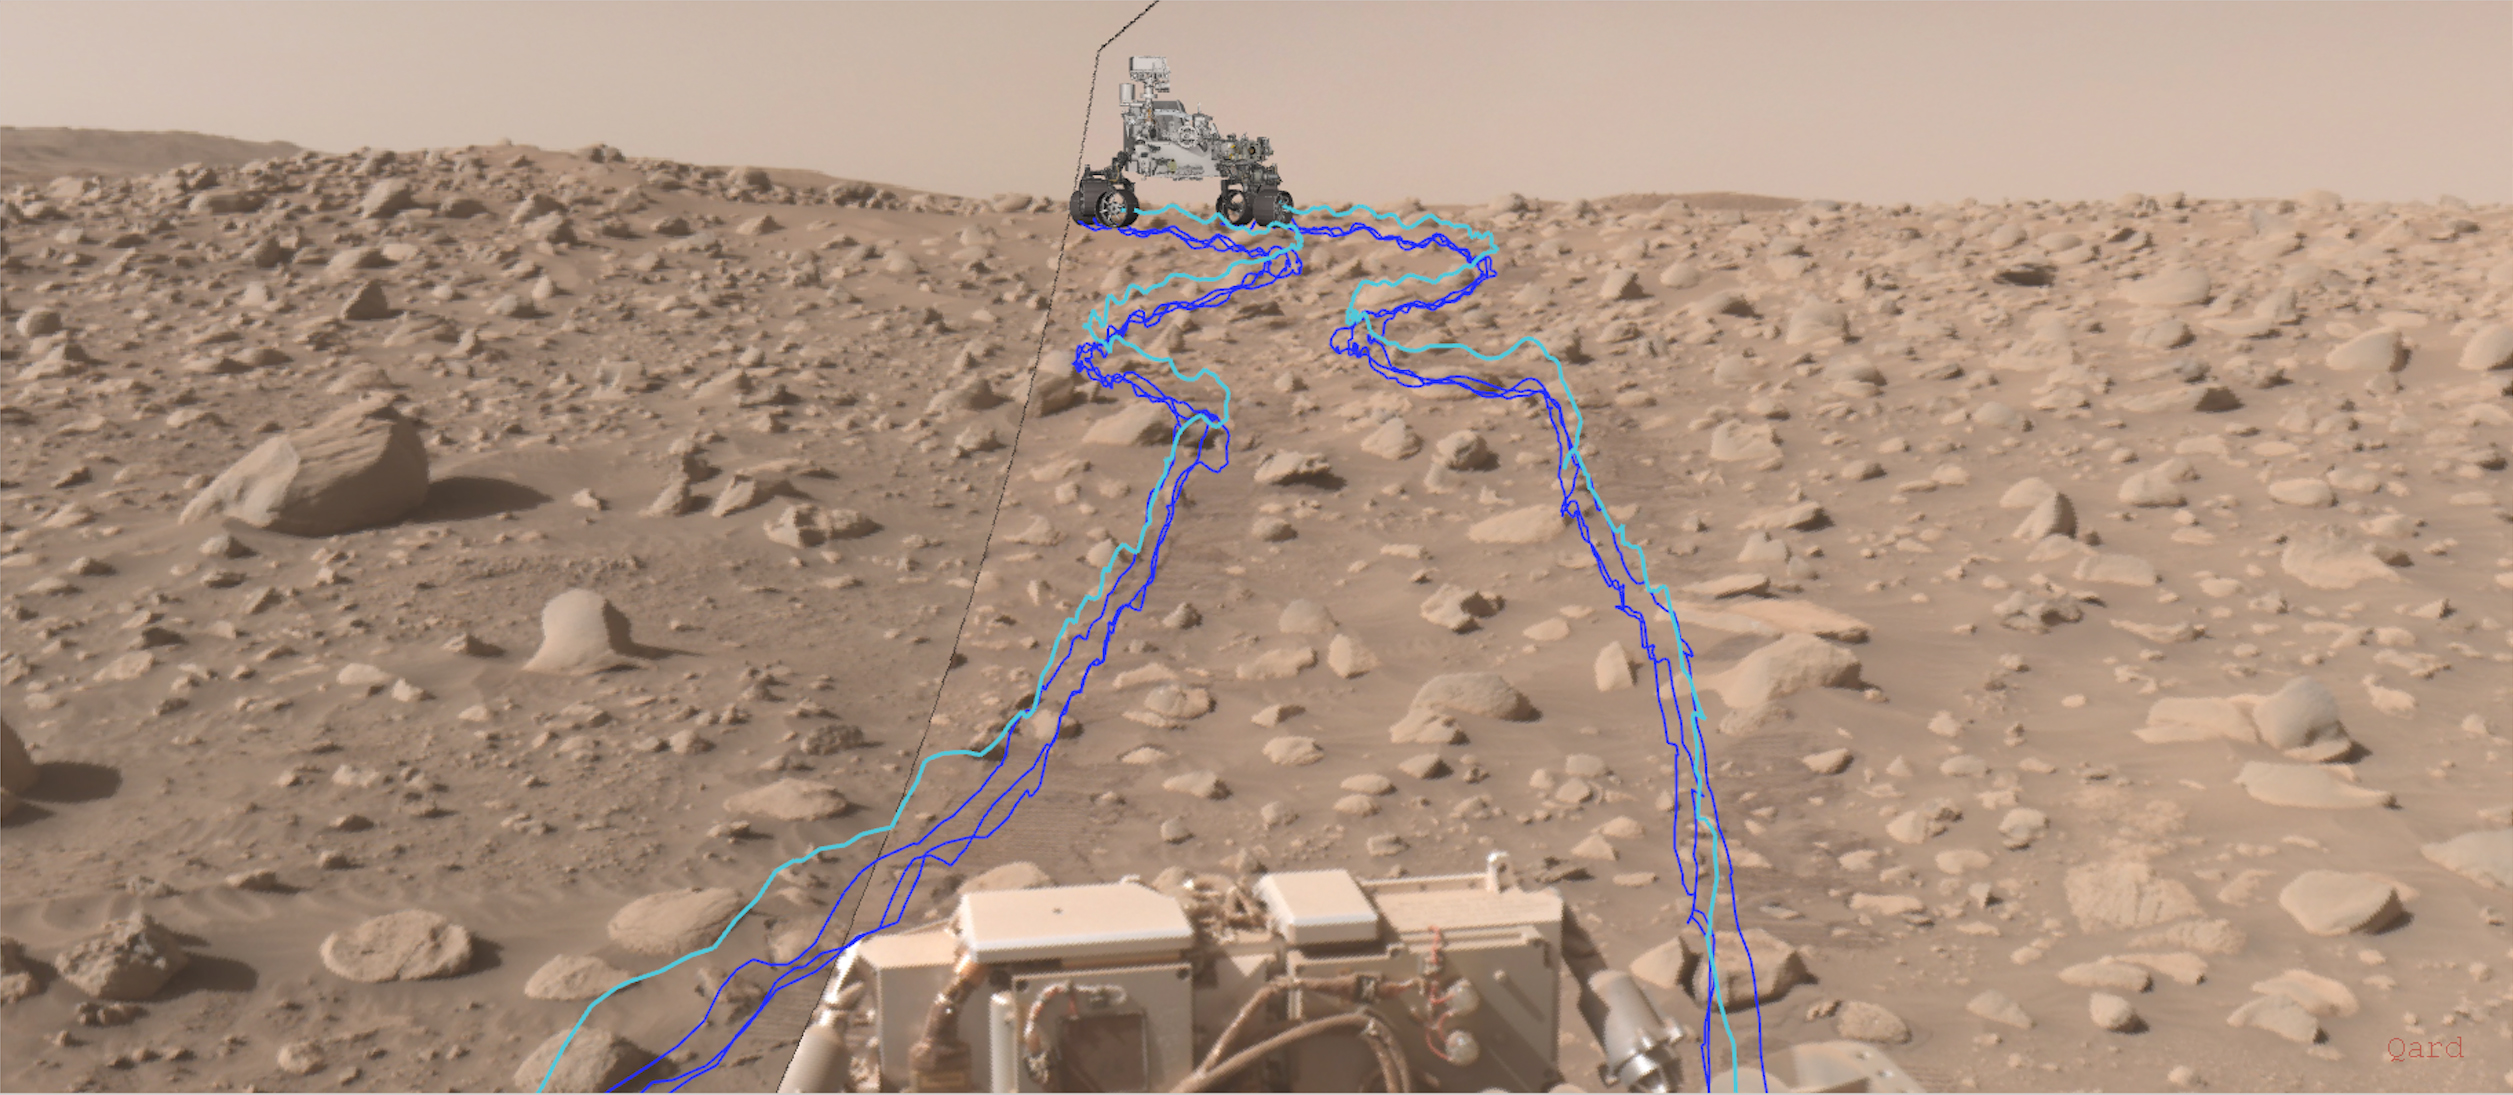

Perseverance’s AutoNav Leads the Way

This annotated composite image shows the path NASA’s Perseverance Mars rover took through a dense section of boulders. It was acquired on June 29, 2023, the 838th day, or sol, of the mission, by one of the rover’s navigation cameras and was annotated using the Robot Sequencing and Visualization Program. The pale blue line indicates the course of the center of the rover’s front wheel hubs, while the darker blue lines show the paths taken by the bottom of the rover’s six wheels.

With the help of its self-driving autonomous navigation system, AutoNav, Perseverance traversed the boulder field much more quickly than previous rovers could have.

A key objective for Perseverance’s mission on Mars is astrobiology, including the search for signs of ancient microbial life. The rover will characterize the planet’s geology and past climate, pave the way for human exploration of the Red Planet, and be the first mission to collect and cache Martian rock and regolith (broken rock and dust).

Subsequent NASA missions, in cooperation with ESA (European Space Agency), would send spacecraft to Mars to collect these sealed samples from the surface and return them to Earth for in-depth analysis.

The Mars 2020 Perseverance mission is part of NASA’s Moon to Mars exploration approach, which includes Artemis missions to the Moon that will help prepare for human exploration of the Red Planet.

JPL, which is managed for NASA by Caltech in Pasadena, California, built and manages operations of the Perseverance rover.

Credit: NASA/JPL-Caltech